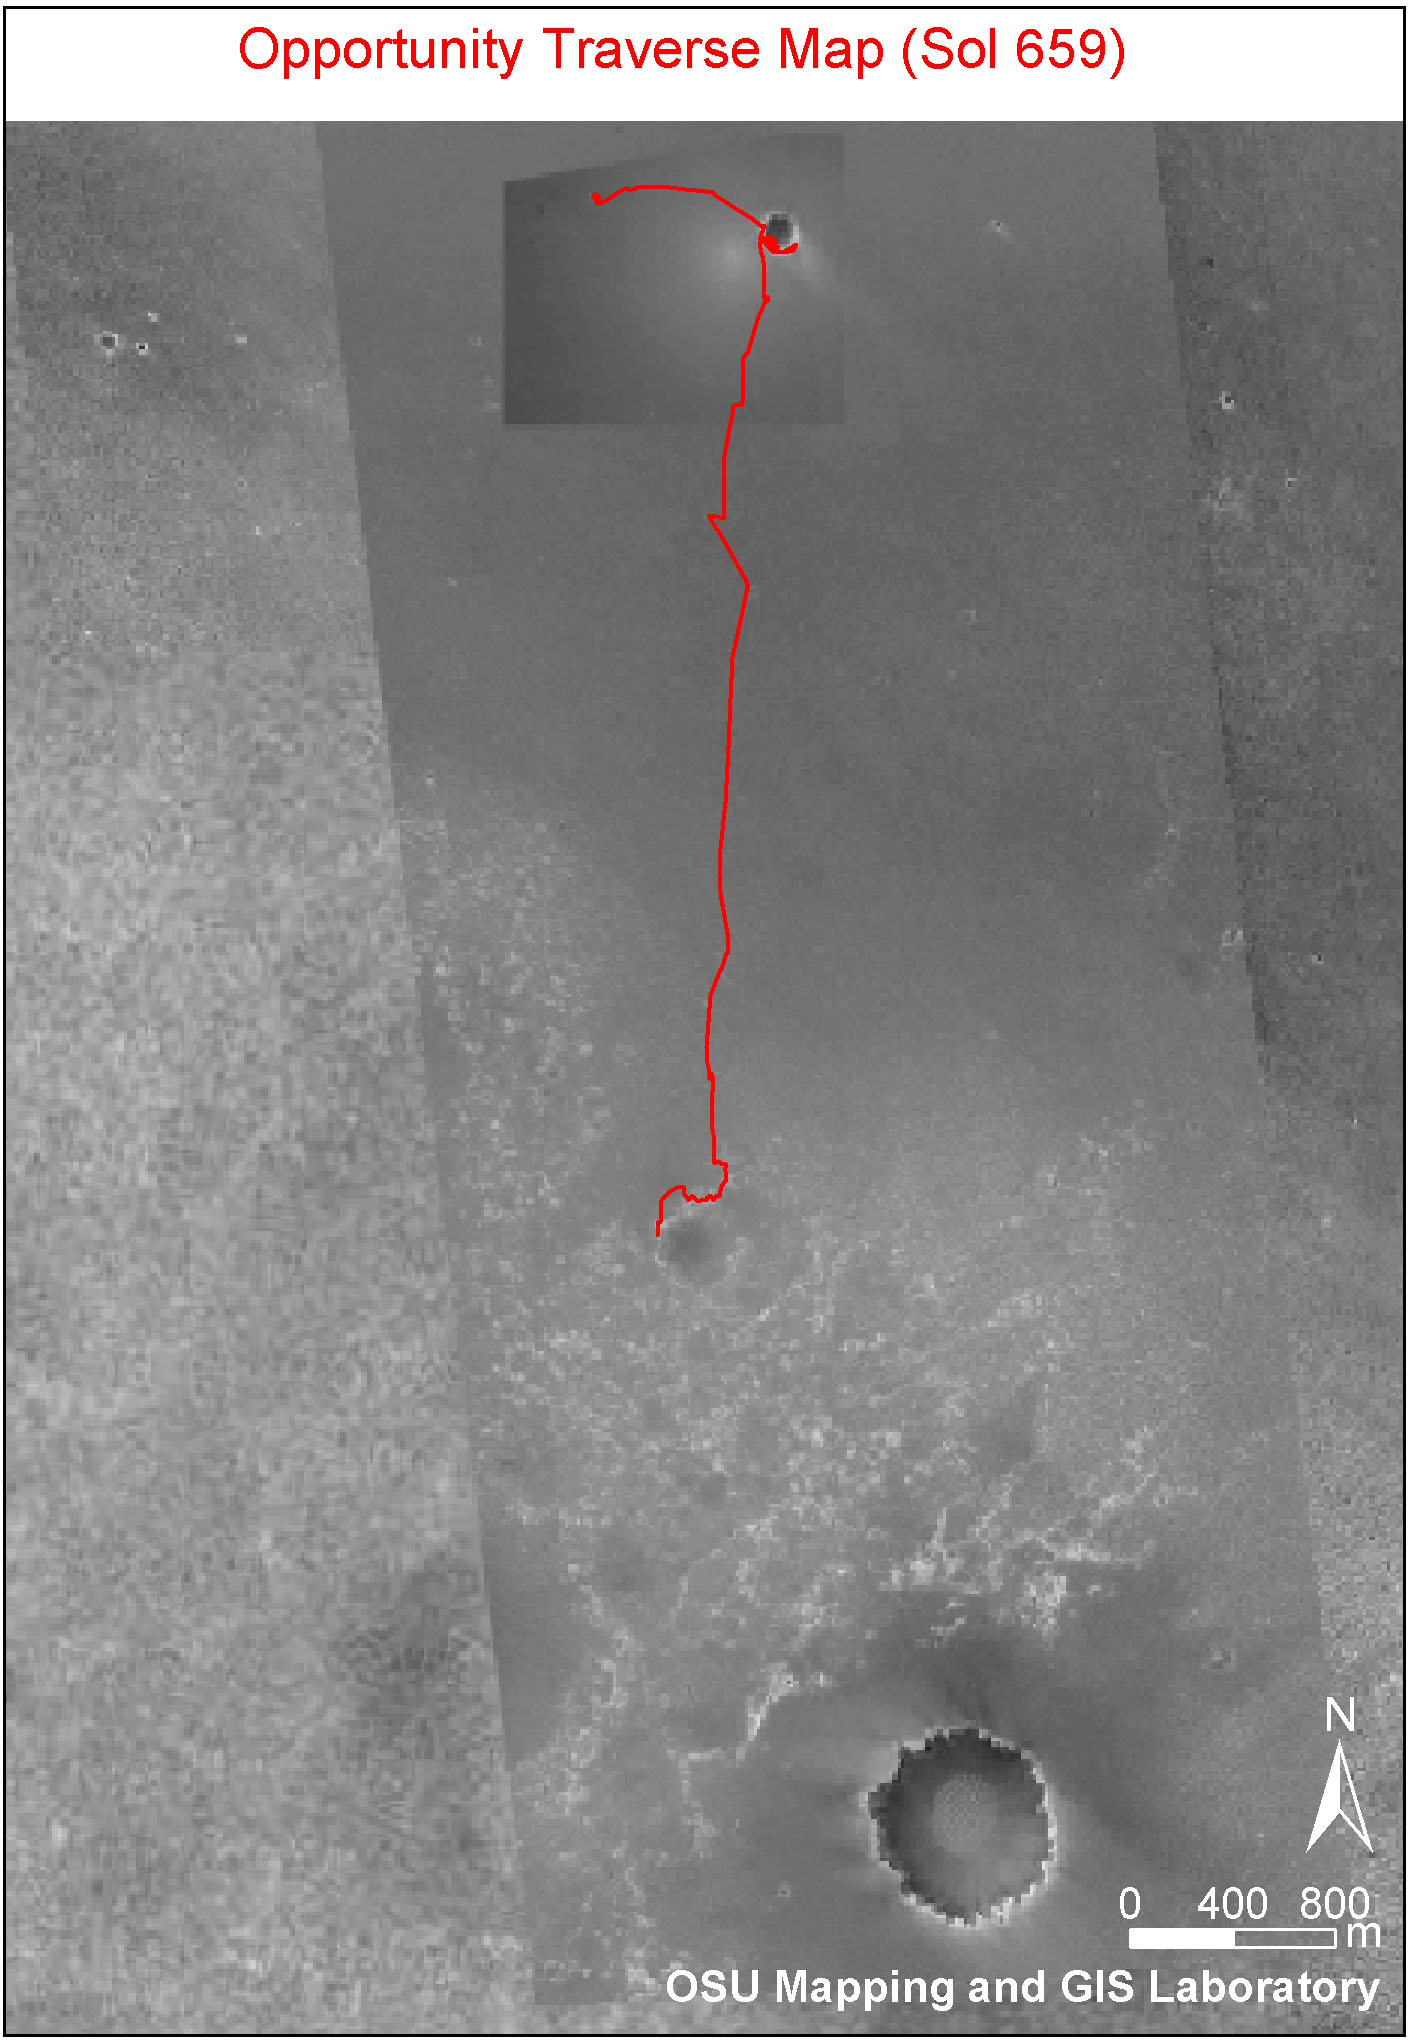

Partway to ‘Victoria’

This image shows the route that NASA’s Mars Exploration Rover Opportunity had driven through its 659th Martian day, or sol, (Dec. 1, 2005) relative to the potential destination of “Victoria Crater” farther south. The base image is a portion of a mosaic (previously released as PIA07506) combining images from the Mars Observer Camera on NASA’s Mars Global Surveyor orbiter, the Thermal Emission Imaging System on NASA’s Mars Odyssey orbiter, and Opportunity’s own Descent Image Motion Estimation System. The scale bar at lower right is 800 meters (one-half mile).

Credit: NASA/JPL-Caltech/MSSS/OSU